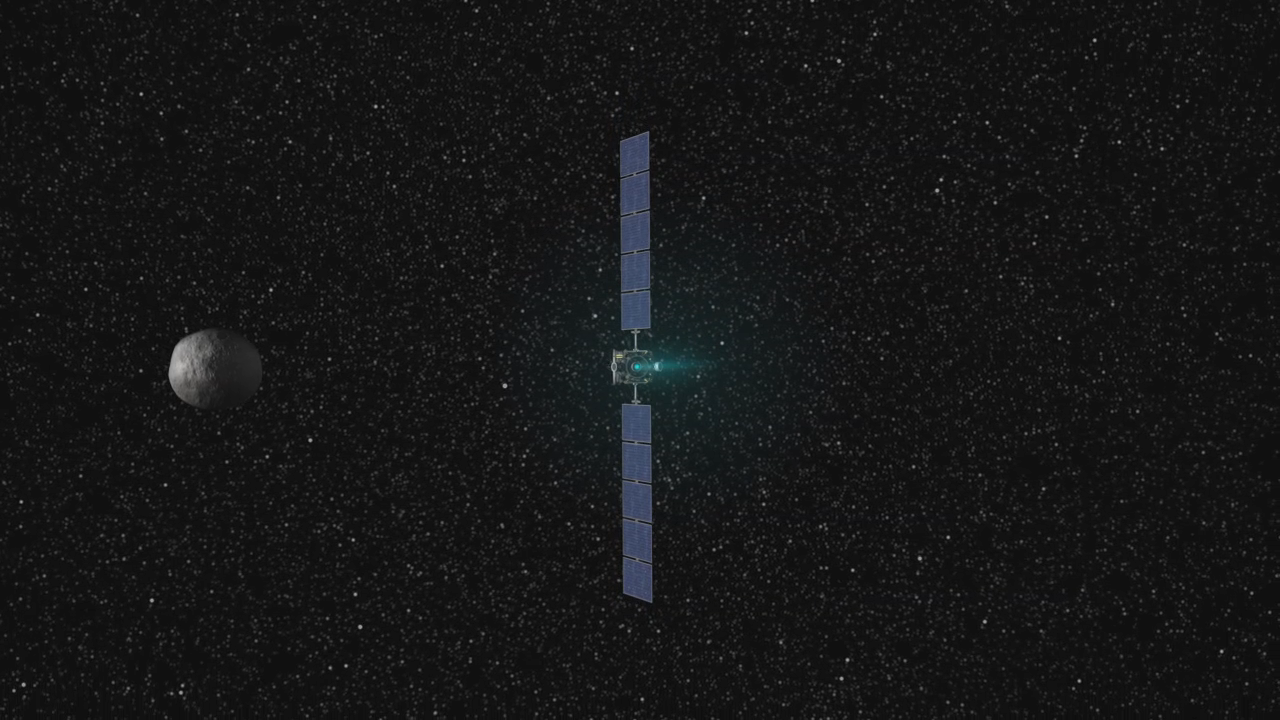

Animation of Dawn’s Visit to Vesta

Animation of Dawn’s Visit to Vesta

This movie presents a series of animations showing NASA’s Dawn spacecraft traveling to and operating at the giant asteroid Vesta. The surface of Vesta shown in these animations is a conceptual model, based on the expected distribution of craters on Vesta’s surface. The first animation traces the path of Dawn through the solar system, on its way to orbit the two most massive objects in the main asteroid belt. Dawn arrives at Vesta in July 2011 and the dwarf planet Ceres in February 2015.

The second animation shows Dawn as it prepares to orbit the protoplanet Vesta.

The third animation shows Dawn spacecraft flying above an artist’s concept of the surface of Vesta.

The fourth animation shows the different altitudes at which the spacecraft will orbit Vesta as it gathers science. An initial reconnaissance phase, known as survey orbit, takes place at an altitude of approximately 1,700 miles (2,700 kilometers) and lasts about 20 days. A closer phase known as high altitude mapping orbit will take place about 420 miles (680 kilometers) above the surface and last about 30 days. The lowest phase is known as low altitude mapping orbit, approximately 120 miles (200 kilometers) above the surface, and lasts about 70 days. Dawn will also conduct one more high altitude mapping orbit phase for about 20 days as it spirals away from Vesta.

The fifth animation shows Dawn scanning the conceptual model of the surface of Vesta.

The Dawn mission to Vesta and Ceres is managed by the Jet Propulsion Laboratory, for NASA’s Science Mission Directorate, Washington, D.C. It is a project of the Discovery Program managed by NASA’s Marshall Space Flight Center, Huntsville, Ala. UCLA is responsible for overall Dawn mission science. Orbital Sciences Corporation of Dulles, Va., designed and built the Dawn spacecraft. The German Aerospace Center, the Max Planck Institute for Solar System Research, the Italian Space Agency and the Italian National Astrophysical Institute are part of the mission team.

Credit: NASA/JPL-Caltech/UCLA/MPS/DLR/PSI and NASA/ESA/STScI/UMd